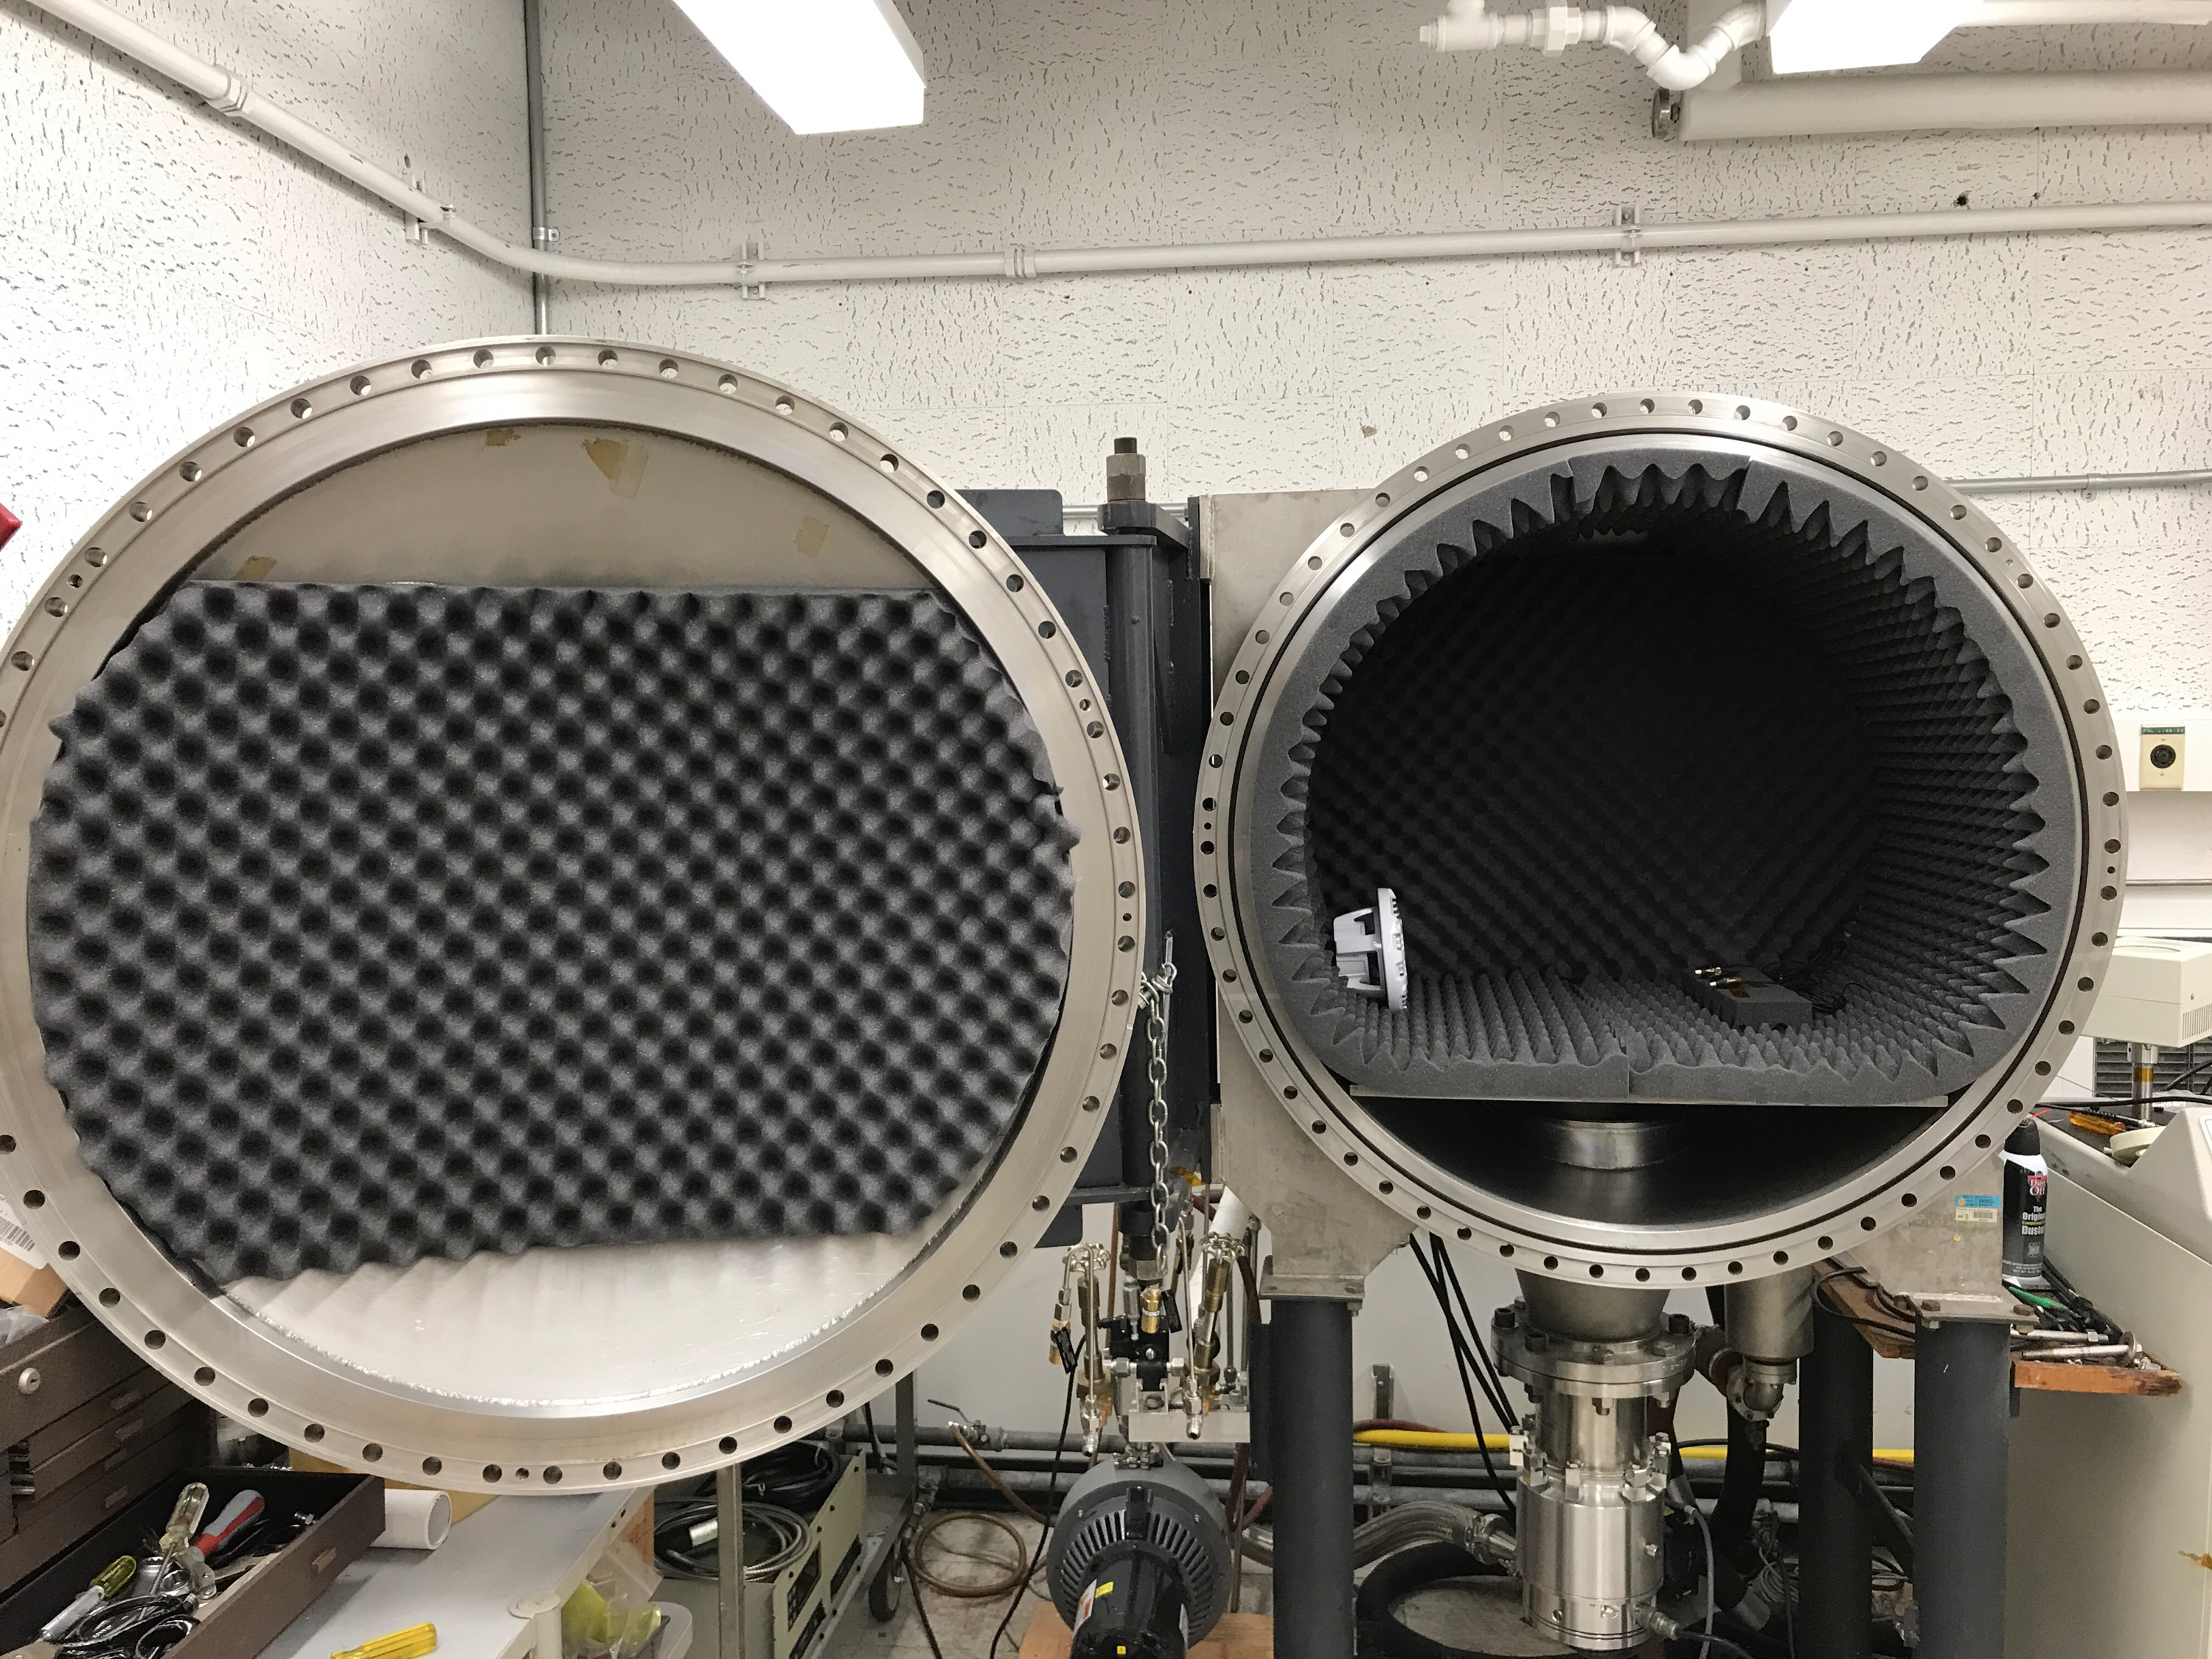

Mars 2020 Microphone Testing at JPL

NASA’s Mars 2020 Perseverance rover is equipped with two microphones that, if all goes as planned, will capture the sounds during entry, descent, and landing, and sounds on the Martian surface — from listening to the gusts of Mars’ winds, to the “zap” of SuperCam’s laser.

This image depicts microphones under consideration the mission being tested at NASA’s Jet Propulsion Laboratory in 2017. The microphones were placed inside a chamber with a playback speaker to record sounds within a simulated Martian environment.

NASA’s Jet Propulsion Laboratory in Southern California built and manages operations of the Mars 2020 Perseverance rover for NASA.

Credit: NASA/JPL-Caltech